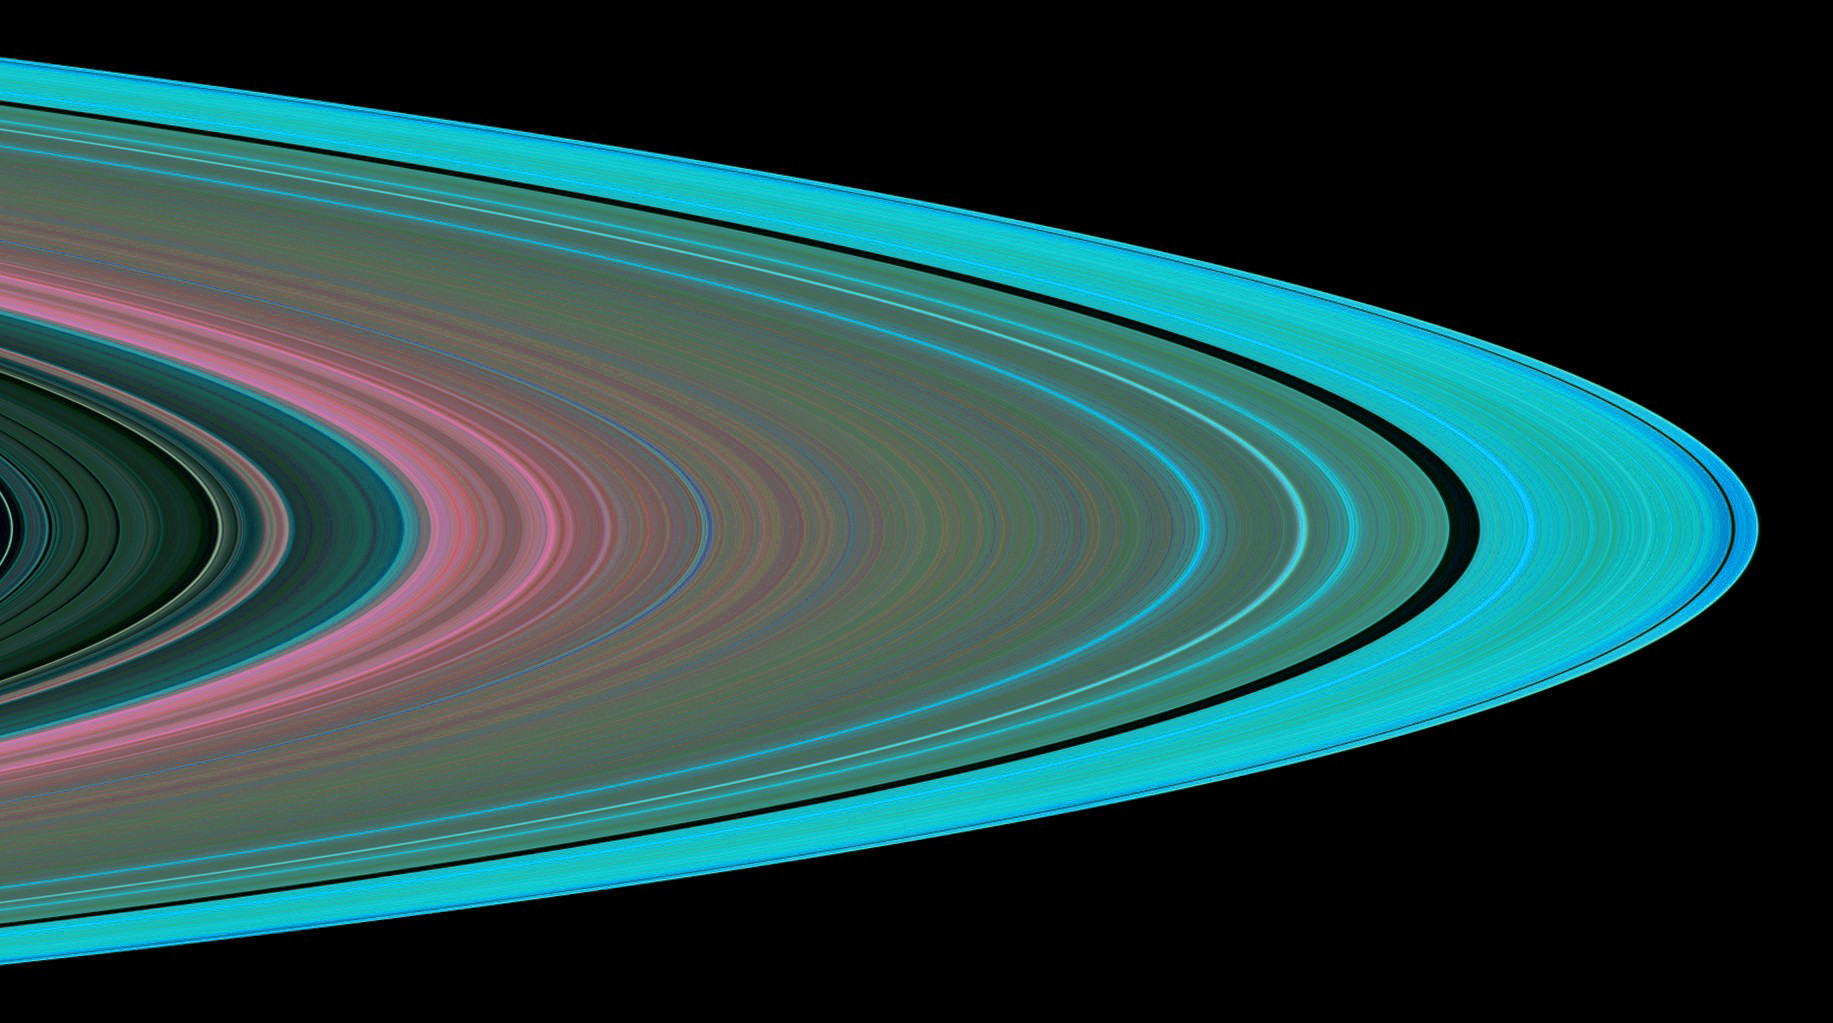

Waves and Small Particles in Ring A

Specially designed Cassini orbits place Earth and Cassini on opposite sides of Saturn’s rings, a geometry known as occultation. Cassini conducted the first radio occultation observation of Saturn’s rings on May 3, 2005.

Three simultaneous radio signals at wavelengths of 0.94, 3.6, and 13 centimeters (Ka-, X-, and S-bands) were sent from Cassini through the rings to Earth. The observed change of each signal as Cassini moved behind the rings provided a profile of the distribution of ring material and an optical depth profile.

This simulated image was constructed from the measured optical depth profiles of the Cassini Division and ring A. It depicts the observed structure at about 10 kilometers (6 miles) in resolution. The image shows the same ring A region depicted in a similar image (PIA07874), using a different color scheme to enhance the view of a remarkable array of over 40 wavy features called “density waves” uncovered in the May 3 radio occultation throughout ring A.

Color is used to represent information about ring particle sizes based on the measured effects of the three radio signals. Shades of red indicate regions where there is a lack of particles less than 5 centimeters (about 2 inches) in diameter. Green and blue shades indicate regions where there are particles of sizes smaller than 5 centimeters (2 inches) and 1 centimeter (less than one third of an inch), respectively.

Note the gradual increase in shades of green towards the outer edge of ring A. It indicates gradual increase in the abundance of 5-centimeter (2-inch) and smaller particles. Note also the blue shades in the vicinity of the Keeler gap (the narrow dark band near the edge of ring A). They indicate increased abundance of even smaller particles of diameter less than a centimeter. Frequent collisions between large ring particles in this dynamically active region likely fragment the larger particles into more numerous smaller ones.

The Cassini-Huygens mission is a cooperative project of NASA, the European Space Agency and the Italian Space Agency. The Jet Propulsion Laboratory, a division of the California Institute of Technology in Pasadena, manages the mission for NASA’s Science Mission Directorate, Washington, D.C. The Cassini orbiter was designed, developed and assembled at JPL. The radio science team is based at JPL.

Credit: NASA/JPL